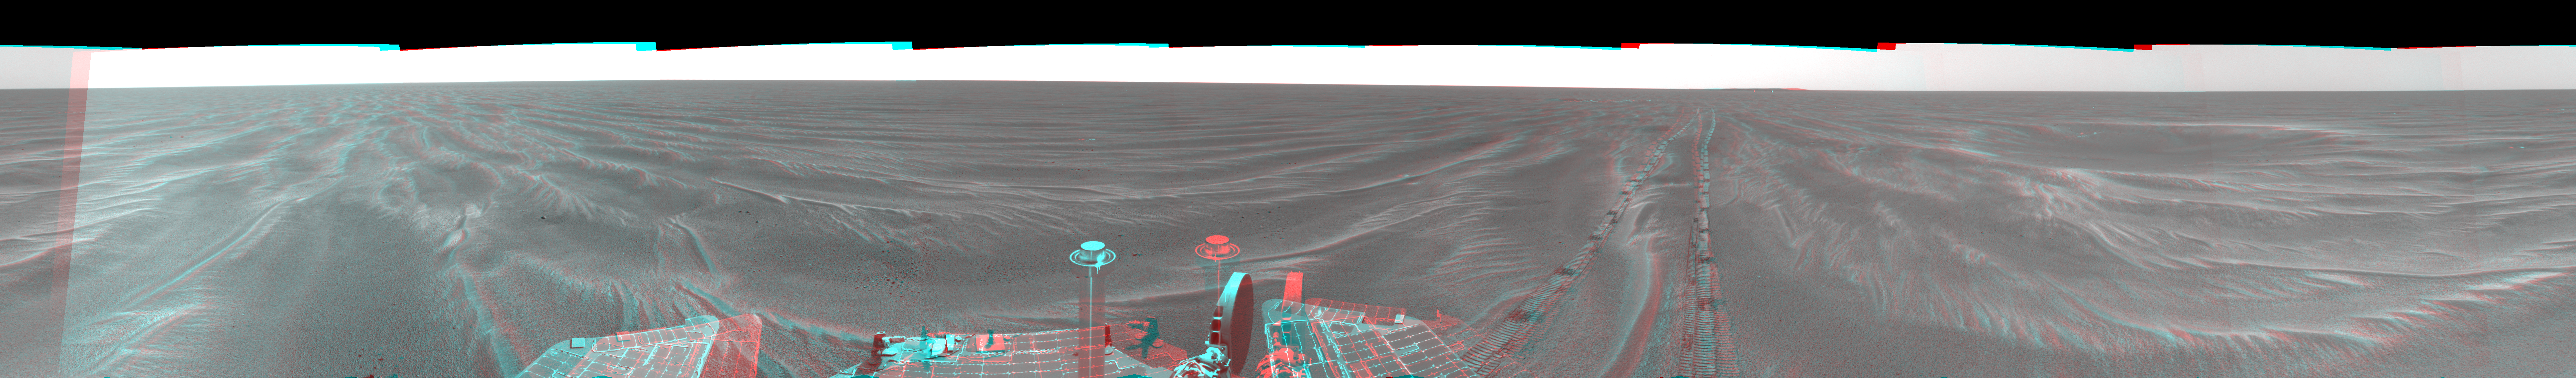

Opportunity’s View, Sol 381 (3-D)

Figure 1

NASA’s Mars Exploration Rover Opportunity used its navigation camera on the rover’s 381st and 382nd martian days, or sols, (Feb. 18 and 19, 2005) to take the images combined into this 360-degree panorama. Opportunity had driven 64 meters (209 feet) on sol 381 to arrive at this location close to a small crater dubbed “Alvin.” The location is catalogued as Opportunity’s Site 43. This view is presented in a cylindrical-perspective projection with geometric seam correction.

Figure 1 is the left-eye view of a stereo pair and Figure 2 is the right-eye view of a stereo pair.

Credit: NASA/JPL